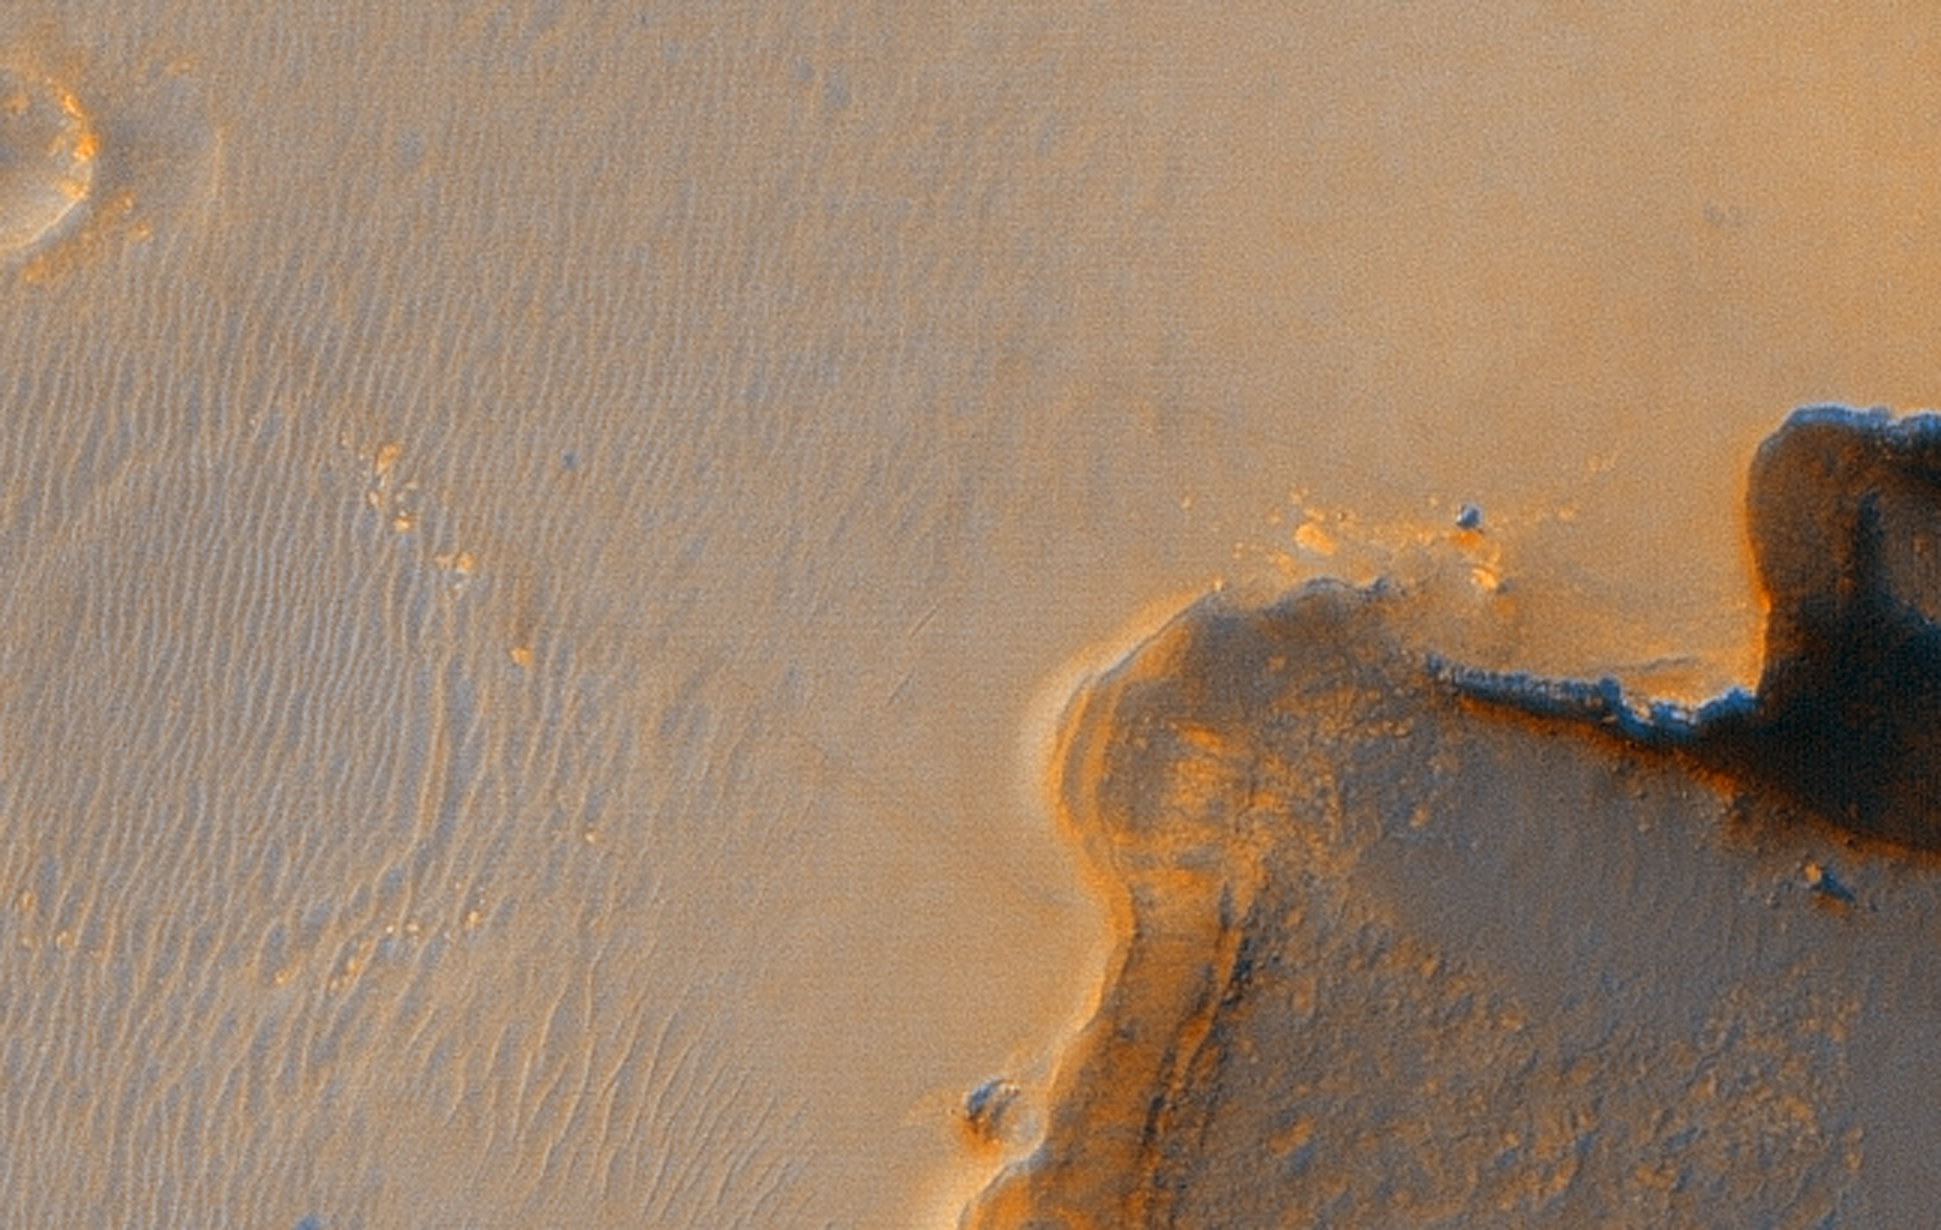

Opportunity at Crater’s ‘Cape Verde’

Annotated Image

This image from the High Resolution Imaging Science Experiment on NASA’s Mars Reconnaissance Orbiter shows the Mars Exploration Rover Opportunity near the rim of “Victoria Crater.” Victoria is an impact crater about 800 meters (half a mile) in diameter at Meridiani Planum near the equator of Mars. Opportunity has been operating on Mars since January, 2004. Five days before this image was taken, Opportunity arrived at the rim of Victoria, after a drive of more than 9 kilometers (over 5 miles). It then drove to the position where it is seen in this image.

Shown in the image are “Duck Bay,” the eroded segment of the crater rim where Opportunity first arrived at the crater; “Cabo Frio,” a sharp promontory to the south of Duck Bay; and “Cape Verde,” another promontory to the north. When viewed at the highest resolution, this image shows the rover itself, wheel tracks in the soil behind it, and the rover’s shadow, including the shadow of the camera mast. After this image was taken, Opportunity moved to the very tip of Cape Verde to perform more imaging of the interior of the crater.

This view is a portion of an image taken by the High Resolution Imaging Science Experiment (HiRISE) camera onboard the Mars Reconnaissance Orbiter spacecraft on Oct. 3, 2006. The complete image is centered at minus7.8 degrees latitude, 279.5 degrees East longitude. The range to the target site was 297 kilometers (185.6 miles). At this distance the image scale is 29.7 centimeters (12 inches) per pixel (with 1 x 1 binning) so objects about 89 centimeters (35 inches) across are resolved. North is up. The image was taken at a local Mars time of 3:30 PM and the scene is illuminated from the west with a solar incidence angle of 59.7 degrees, thus the sun was about 30.3 degrees above the horizon. At a solar longitude of 113.6 degrees, the season on Mars is northern summer.

This is an enhanced-color view generated from images acquired by theHiRISE camera using its red filter and blue-green filter.

Images from the High Resolution Imaging Science Experiment and additional information about the Mars Reconnaissance Orbiter are available online at: http://www.nasa.gov/mro or http://HiRISE.lpl.arizona.edu.

For information about NASA and agency programs on the Web, http://www.nasa.gov.

JPL, a division of the California Institute of Technology in Pasadena, manages the Mars Reconnaissance Orbiter for NASA’s Science Mission Directorate, Washington. Lockheed Martin Space Systems is the prime contractor for the project and built the spacecraft. The HiRISE camera was built by Ball Aerospace & Technologies Corporation and is operated by the University of Arizona.

Credit: NASA/JPL/University of Arizona